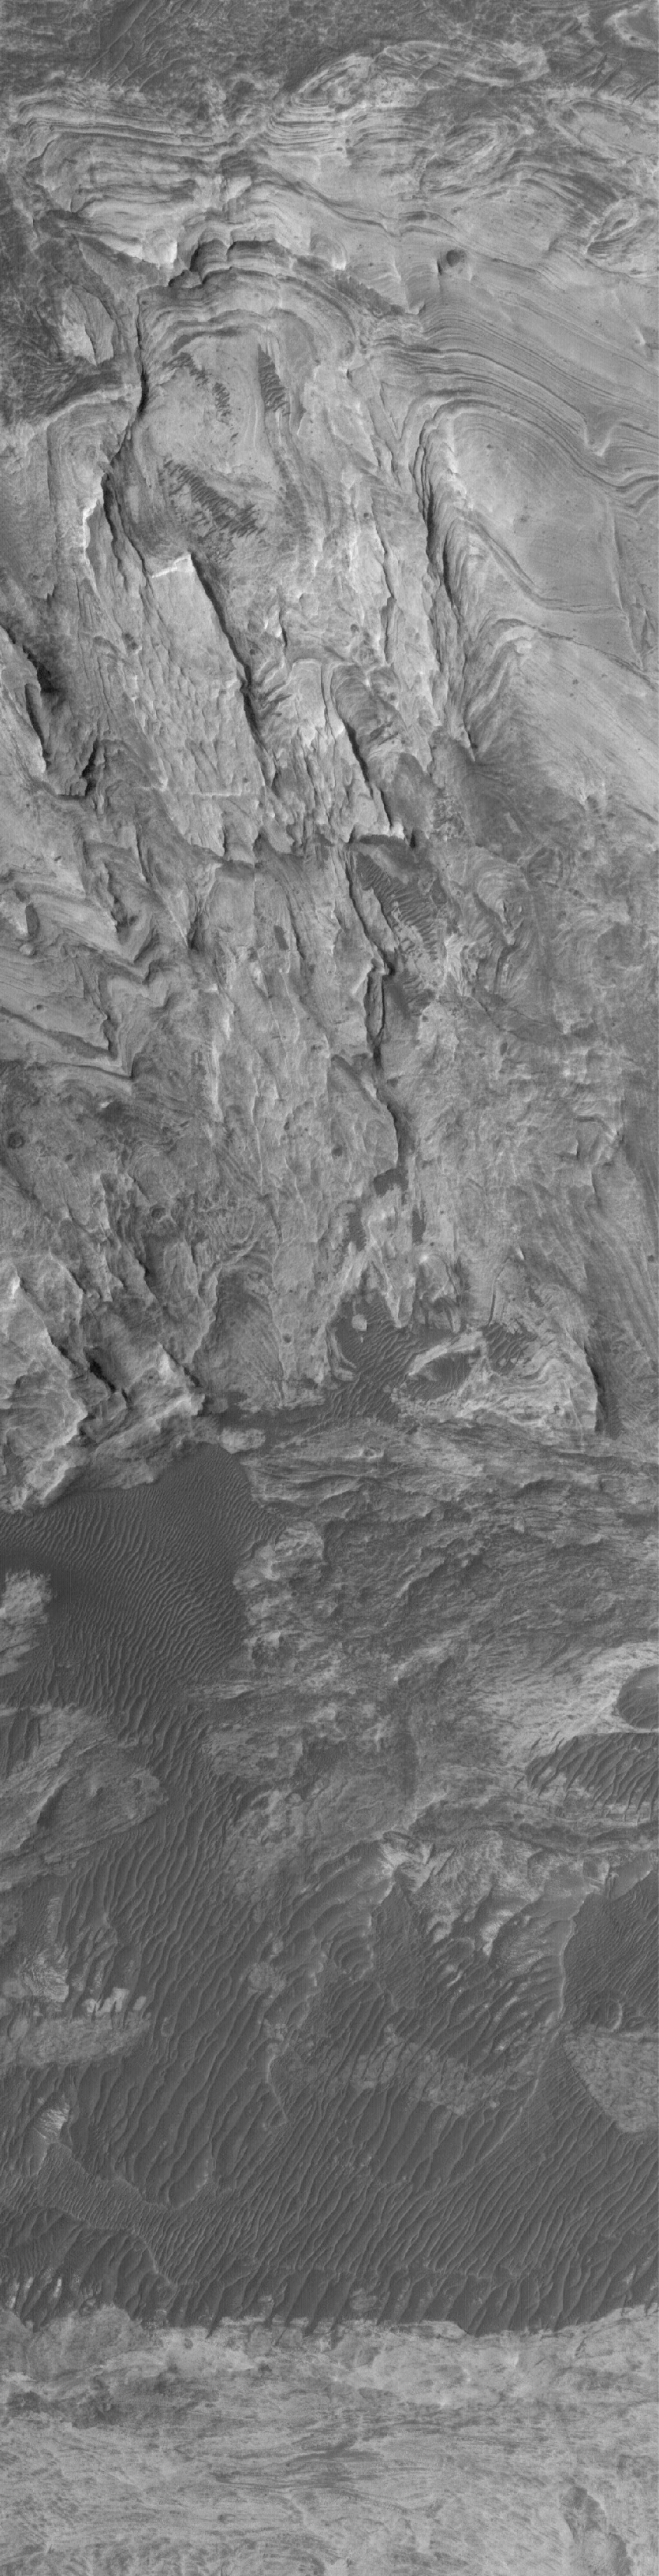

Layers of Candor

20 March 2005
This Mars Global Surveyor (MGS) Mars Orbiter Camera (MOC) image shows outcrops of light-toned sedimentary rocks in west Candor Chasma.

Location near: 6.6°S, 75.7°W
Image width: ~3 km (~1.9 mi)
Illumination from: upper left
Season: Southern Winter

Credit: NASA/JPL/Malin Space Science Systems